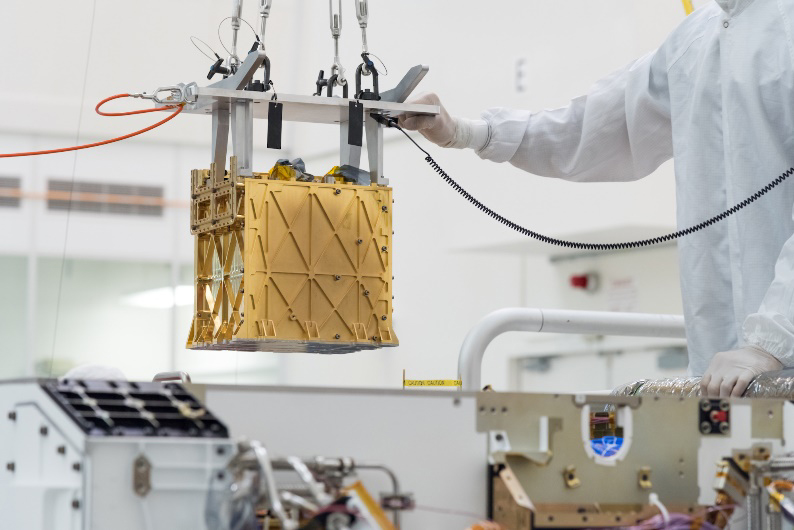

The Sound of MOXIE at Work on Mars

MOXIE (Mars Oxygen In-Situ Resource Utilization Experiment) was launched aboard NASA’s Perseverance rover to test a technology for extracting oxygen from the Red Planet’s carbon dioxide-rich atmosphere. Audio of MOXIE’s air compressor at work on Mars was captured by the microphone on Perseverance’s SuperCam instrument on May 27, 2021, the 96th day of the rover’s mission.

Since Perseverance landed on Mars in 2021, MOXIE generated a total of 122 grams of oxygen – about what a small dog breathes in 10 hours. At its most efficient, MOXIE was able to produce 12 grams of oxygen an hour – twice as much as NASA’s original goals for the instrument – at 98% purity or better. On its final, 16th run, on Aug. 7, 2023, the instrument made 9.8 grams of oxygen. MOXIE successfully completed all of its technical requirements and was operated at a variety of conditions throughout a full Mars year, allowing the instrument’s developers to learn a great deal about the technology.

MOXIE produces molecular oxygen through an electrochemical process that separates one oxygen atom from each molecule of carbon dioxide pumped in from Mars’ thin atmosphere. As these gases flow through the system, they’re analyzed to check the purity and quantity of oxygen produced.

While many of Perseverance’s experiments are addressing primary science goals, MOXIE was focused on future human exploration. MOXIE served as the first-ever demonstration of technology that humans could use to survive on, and leave, the Red Planet. An oxygen-producing system could help future missions in various ways, but the most important of them would be as a source of rocket propellant, which would be required in industrial quantities to launch rockets with astronauts for their return trip home.

Rather than bringing large quantities of oxygen with them to Mars, future astronauts could live off the land, using materials they find on the planet’s surface to survive. This concept – called in-situ resource utilization, or ISRU – has evolved into a growing area of research.

A key objective for Perseverance’s mission on Mars is astrobiology, including the search for signs of ancient microbial life. The rover will characterize the planet’s geology and past climate, pave the way for human exploration of the Red Planet, and be the first mission to collect and cache Martian rock and regolith (broken rock and dust).

Subsequent NASA missions, in cooperation with ESA (European Space Agency), would send spacecraft to Mars to collect these sealed samples from the surface and return them to Earth for in-depth analysis.

The Mars 2020 Perseverance mission is part of NASA’s Moon to Mars exploration approach, which includes Artemis missions to the Moon that will help prepare for human exploration of the Red Planet.

JPL, which is managed for NASA by Caltech in Pasadena, California, built and manages operations of the Perseverance rover.

Credit: NASA/JPL-Caltech/CNES/IRAP